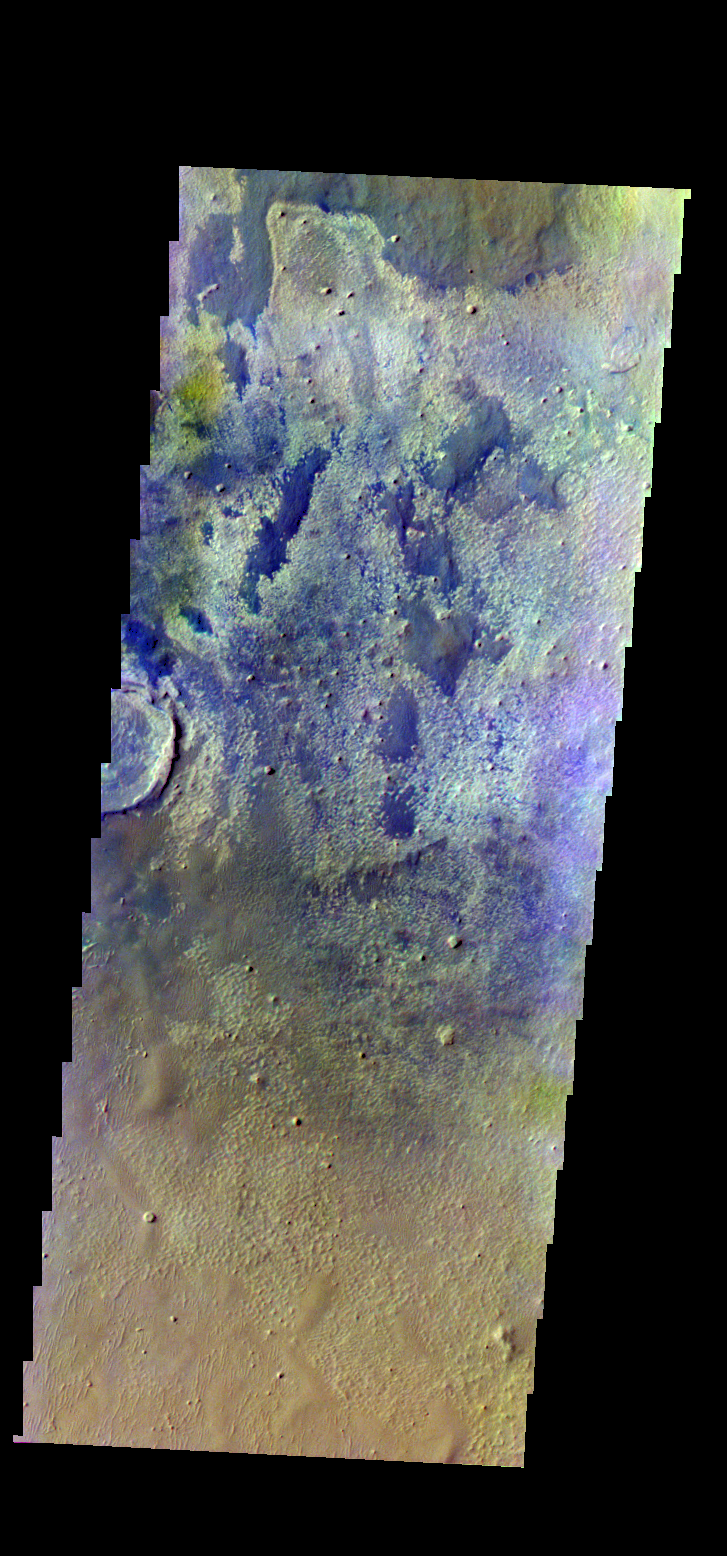

Schiaparelli Crater – False Color

The THEMIS VIS camera contains 5 filters. The data from different filters can be combined in multiple ways to create a false color image. These false color images may reveal subtle variations of the surface not easily identified in a single band image. Today’s false color image shows part of the floor of Schiaparelli Crater.

Credit: NASA/JPL-Caltech/ASU